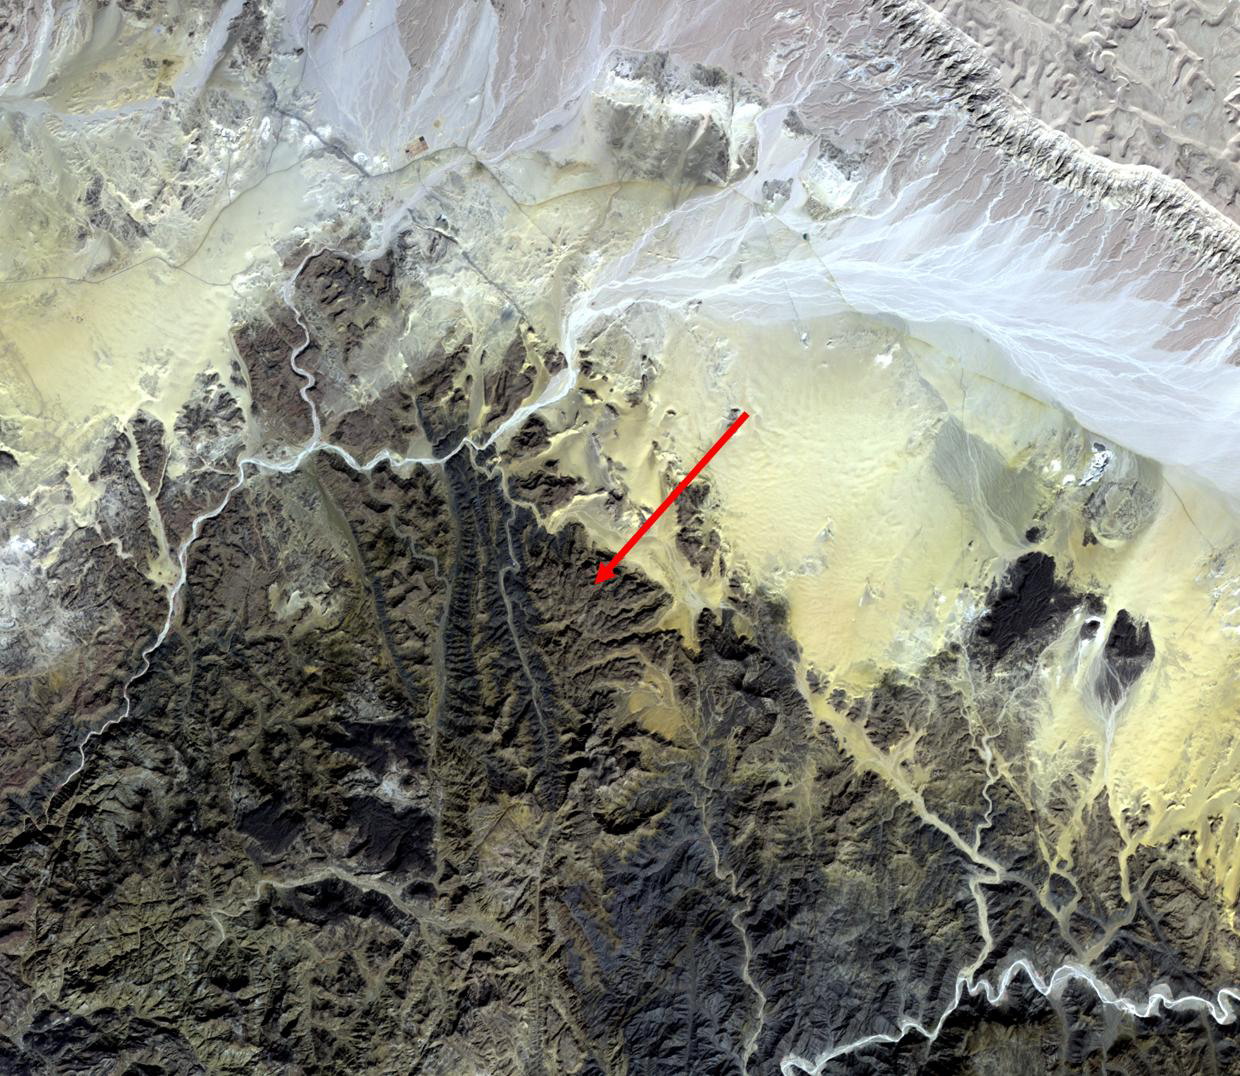

Serabit el-Khadim, Egypt

The earliest trace of alphabetic writing was found at Serabit el-Khadim in the Sinai Peninsula, Egypt at a temple to the Goddess Hathor. Since 2800 BCE, turquoise was mined here, mainly by the ancient Egyptians. Four thousand year old inscriptions are in the Proto-Sinaitic script, the ancestor to the Greek alphabet, and our modern alphabets. (Smithsonian magazine, January-February 2021) The image was acquired November 7, 2015, covers an area of 23.3 by 28.2 km, and is located at 29 degrees north, 33.4 degrees east.

With its 14 spectral bands from the visible to the thermal infrared wavelength region and its high spatial resolution of about 50 to 300 feet (15 to 90 meters), ASTER images Earth to map and monitor the changing surface of our planet. ASTER is one of five Earth-observing instruments launched Dec. 18, 1999, on Terra. The instrument was built by Japan’s Ministry of Economy, Trade and Industry. A joint U.S./Japan science team is responsible for validation and calibration of the instrument and data products.

The broad spectral coverage and high spectral resolution of ASTER provides scientists in numerous disciplines with critical information for surface mapping and monitoring of dynamic conditions and temporal change. Example applications are monitoring glacial advances and retreats; monitoring potentially active volcanoes; identifying crop stress; determining cloud morphology and physical properties; wetlands evaluation; thermal pollution monitoring; coral reef degradation; surface temperature mapping of soils and geology; and measuring surface heat balance.

The U.S. science team is located at NASA’s Jet Propulsion Laboratory in Pasadena, Calif. The Terra mission is part of NASA’s Science Mission Directorate, Washington.

Credit: NASA/METI/AIST/Japan Space Systems, and U.S./Japan ASTER Science Team